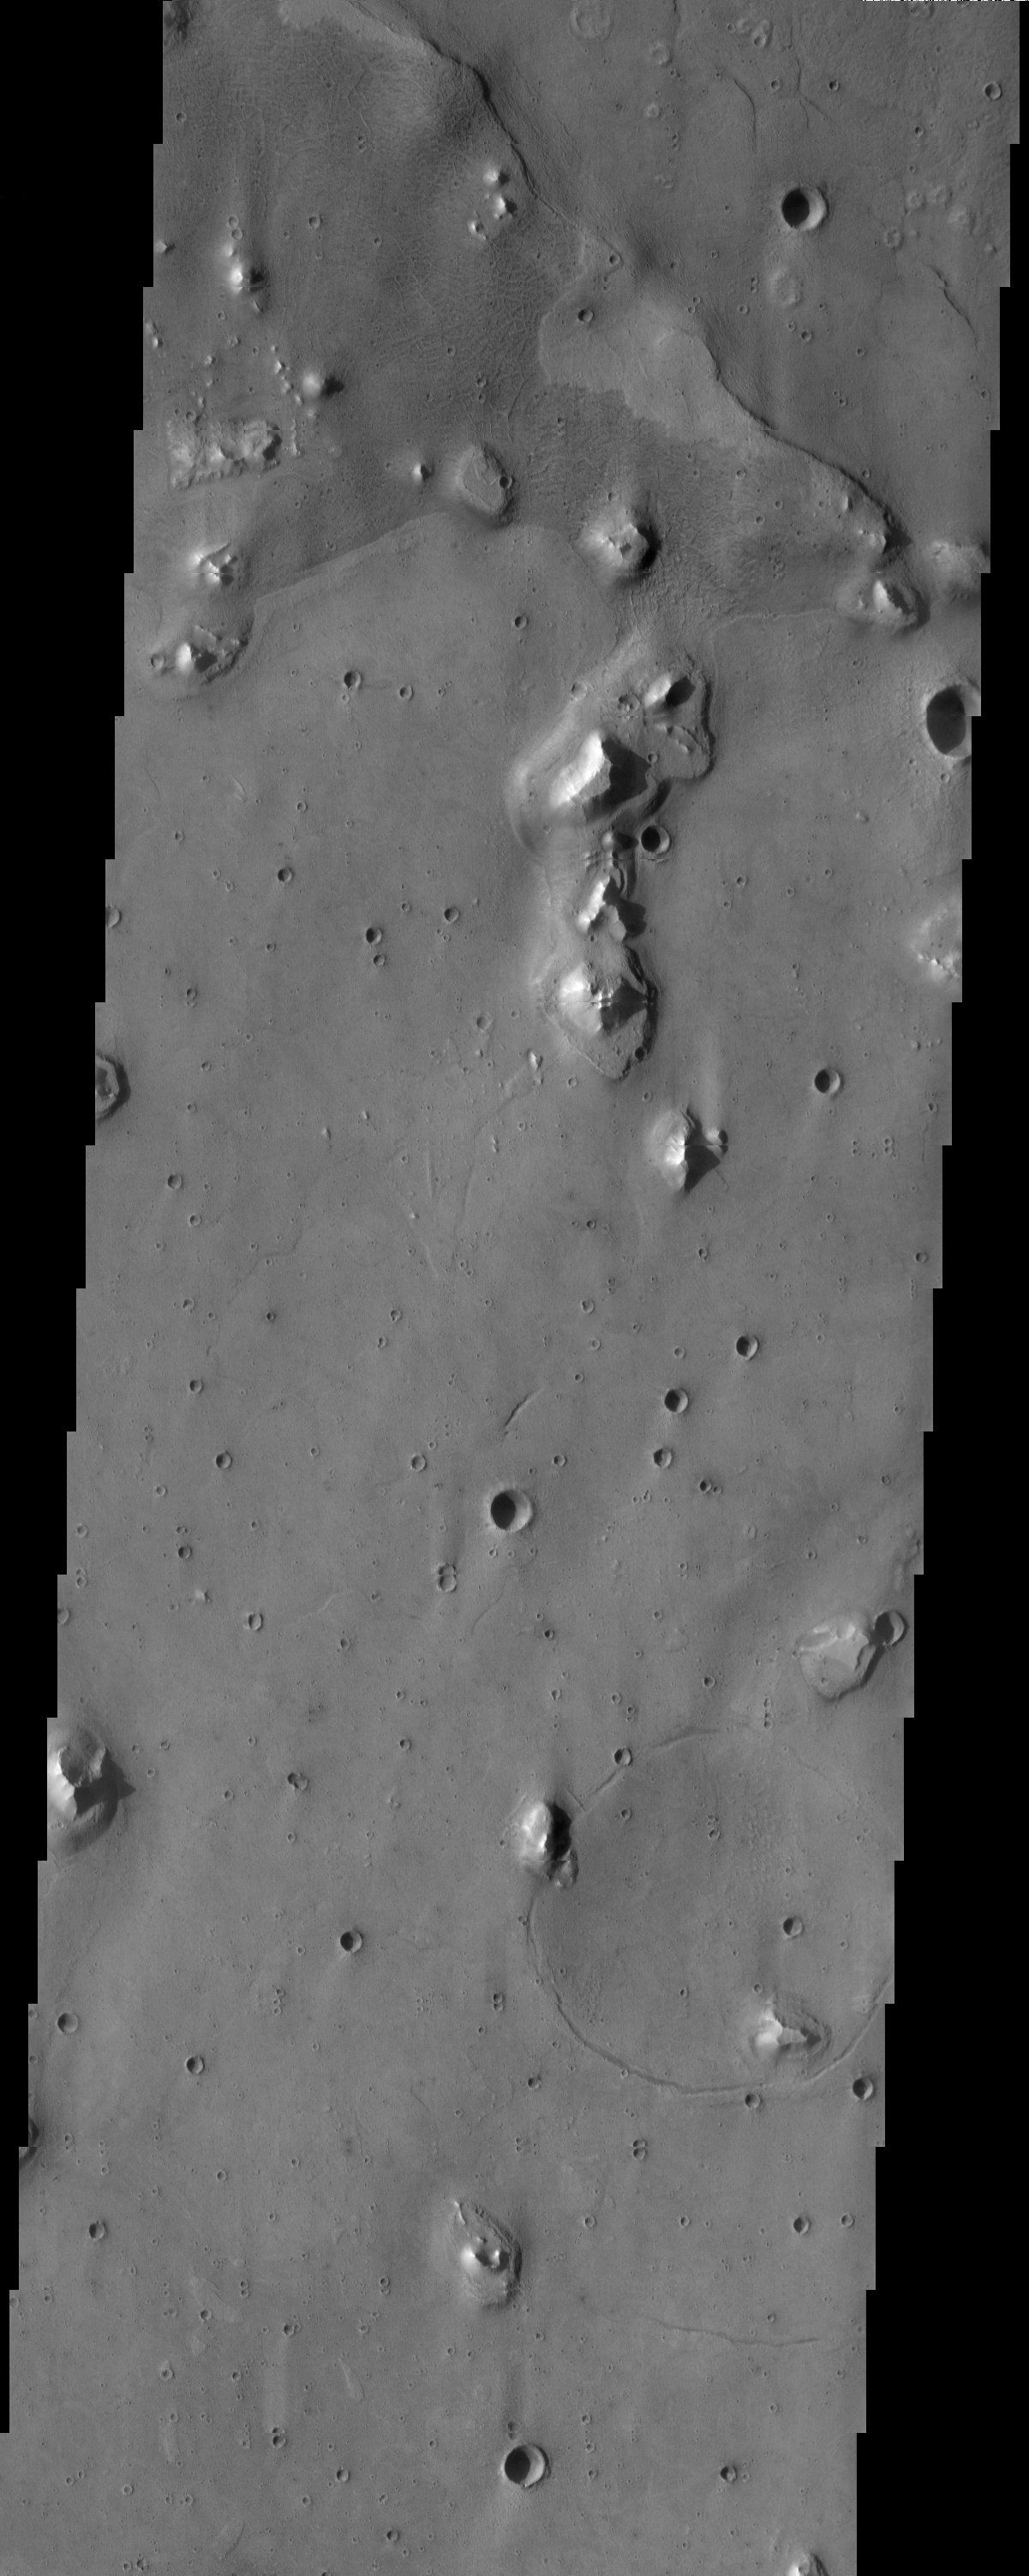

Acidalia Planitia

This is an image of an area within Acidalia Planitia that contains patterned ground near the top of the image. This type of surface is likely related to subsurface ice. There are other strange features in this image, including a range of crater morphologies and steps or terraces surrounding the isolated knobs.

Note: this THEMIS visual image has not been radiometrically nor geometrically calibrated for this preliminary release. An empirical correction has been performed to remove instrumental effects. A linear shift has been applied in the cross-track and down-track direction to approximate spacecraft and planetary motion. Fully calibrated and geometrically projected images will be released through the Planetary Data System in accordance with Project policies at a later time.

NASA’s Jet Propulsion Laboratory manages the 2001 Mars Odyssey mission for NASA’s Office of Space Science, Washington, D.C. The Thermal Emission Imaging System (THEMIS) was developed by Arizona State University, Tempe, in collaboration with Raytheon Santa Barbara Remote Sensing. The THEMIS investigation is led by Dr. Philip Christensen at Arizona State University. Lockheed Martin Astronautics, Denver, is the prime contractor for the Odyssey project, and developed and built the orbiter. Mission operations are conducted jointly from Lockheed Martin and from JPL, a division of the California Institute of Technology in Pasadena.

Image information: VIS instrument. Latitude 33.2, Longitude 322.1 East (37.9 West). 19 meter/pixel resolution.

Credit: NASA/JPL/Arizona State University